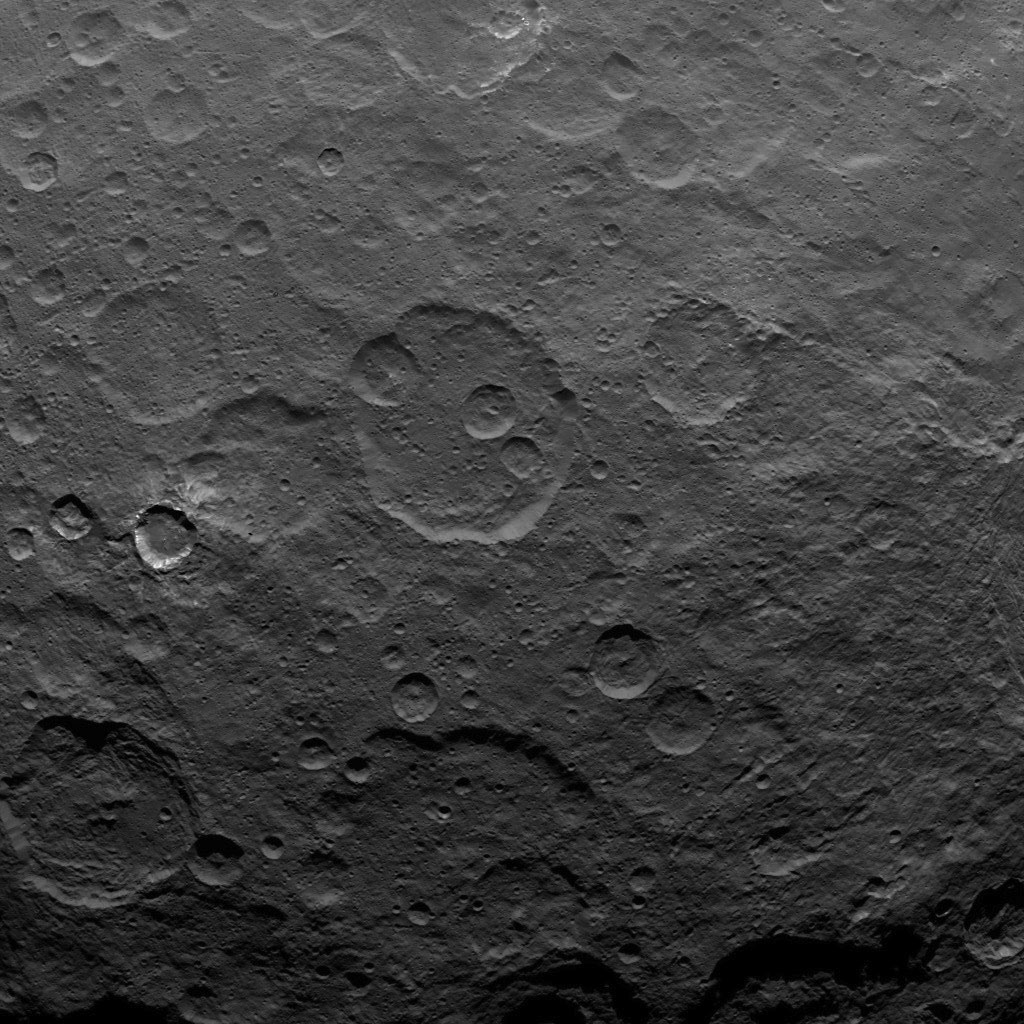

Dawn Survey Orbit Image 39

This image, taken by NASA’s Dawn spacecraft, shows a portion of the southern hemisphere of dwarf planet Ceres from an altitude of 2,700 miles (4,400 kilometers). The image, with a resolution of 1,400 feet (410 meters) per pixel, was taken on June 25, 2015.

Dawn’s mission is managed by JPL for NASA’s Science Mission Directorate in Washington. Dawn is a project of the directorate’s Discovery Program, managed by NASA’s Marshall Space Flight Center in Huntsville, Alabama. UCLA is responsible for overall Dawn mission science. Orbital ATK, Inc., in Dulles, Virginia, designed and built the spacecraft. The German Aerospace Center, the Max Planck Institute for Solar System Research, the Italian Space Agency and the Italian National Astrophysical Institute are international partners on the mission team.

Credit: NASA/JPL-Caltech/UCLA/MPS/DLR/IDA